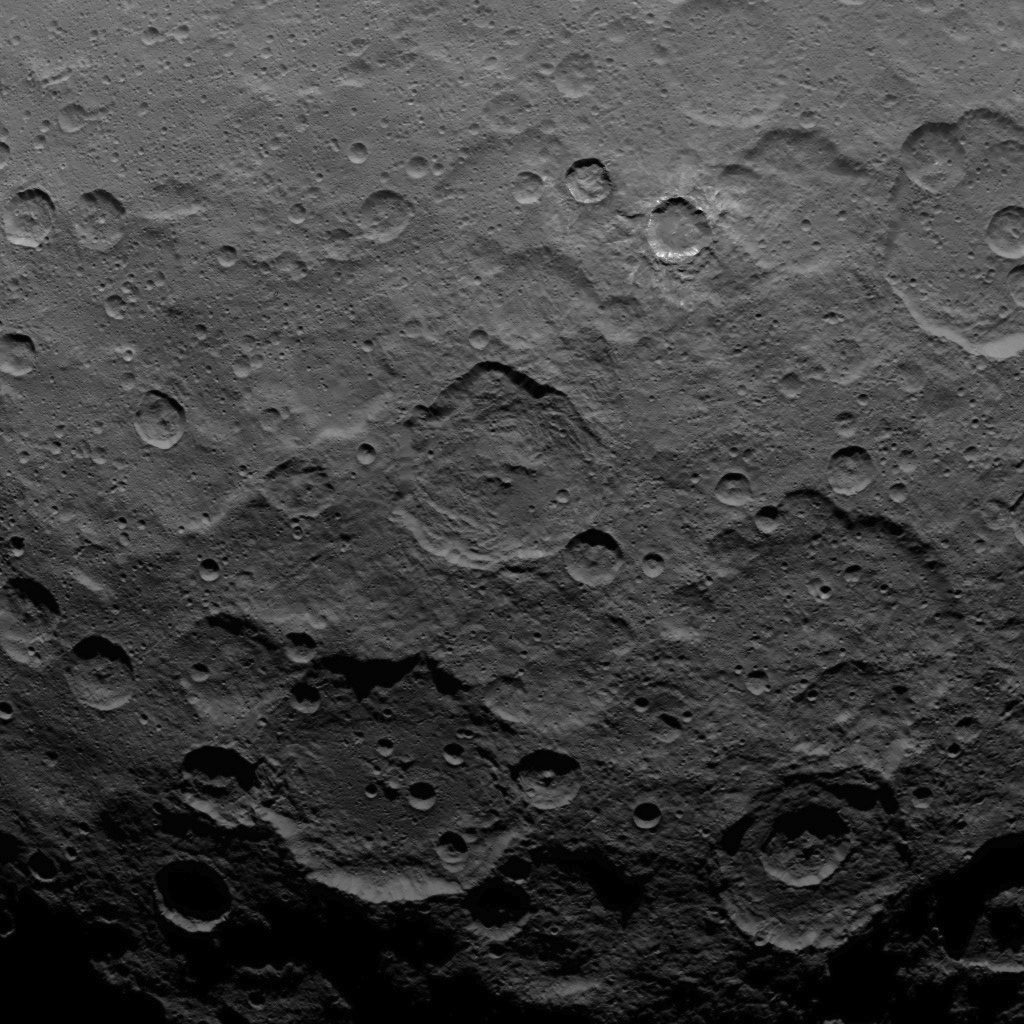

Dawn Survey Orbit Image 32

This image, taken by NASA’s Dawn spacecraft, shows dwarf planet Ceres from an altitude of 2,700 miles (4,400 kilometers). The image, with a resolution of 1,400 feet (410 meters) per pixel, was taken on June 25, 2015.

Dawn’s mission is managed by JPL for NASA’s Science Mission Directorate in Washington. Dawn is a project of the directorate’s Discovery Program, managed by NASA’s Marshall Space Flight Center in Huntsville, Alabama. UCLA is responsible for overall Dawn mission science. Orbital ATK, Inc., in Dulles, Virginia, designed and built the spacecraft. The German Aerospace Center, the Max Planck Institute for Solar System Research, the Italian Space Agency and the Italian National Astrophysical Institute are international partners on the mission team.

Credit: NASA/JPL-Caltech/UCLA/MPS/DLR/IDA